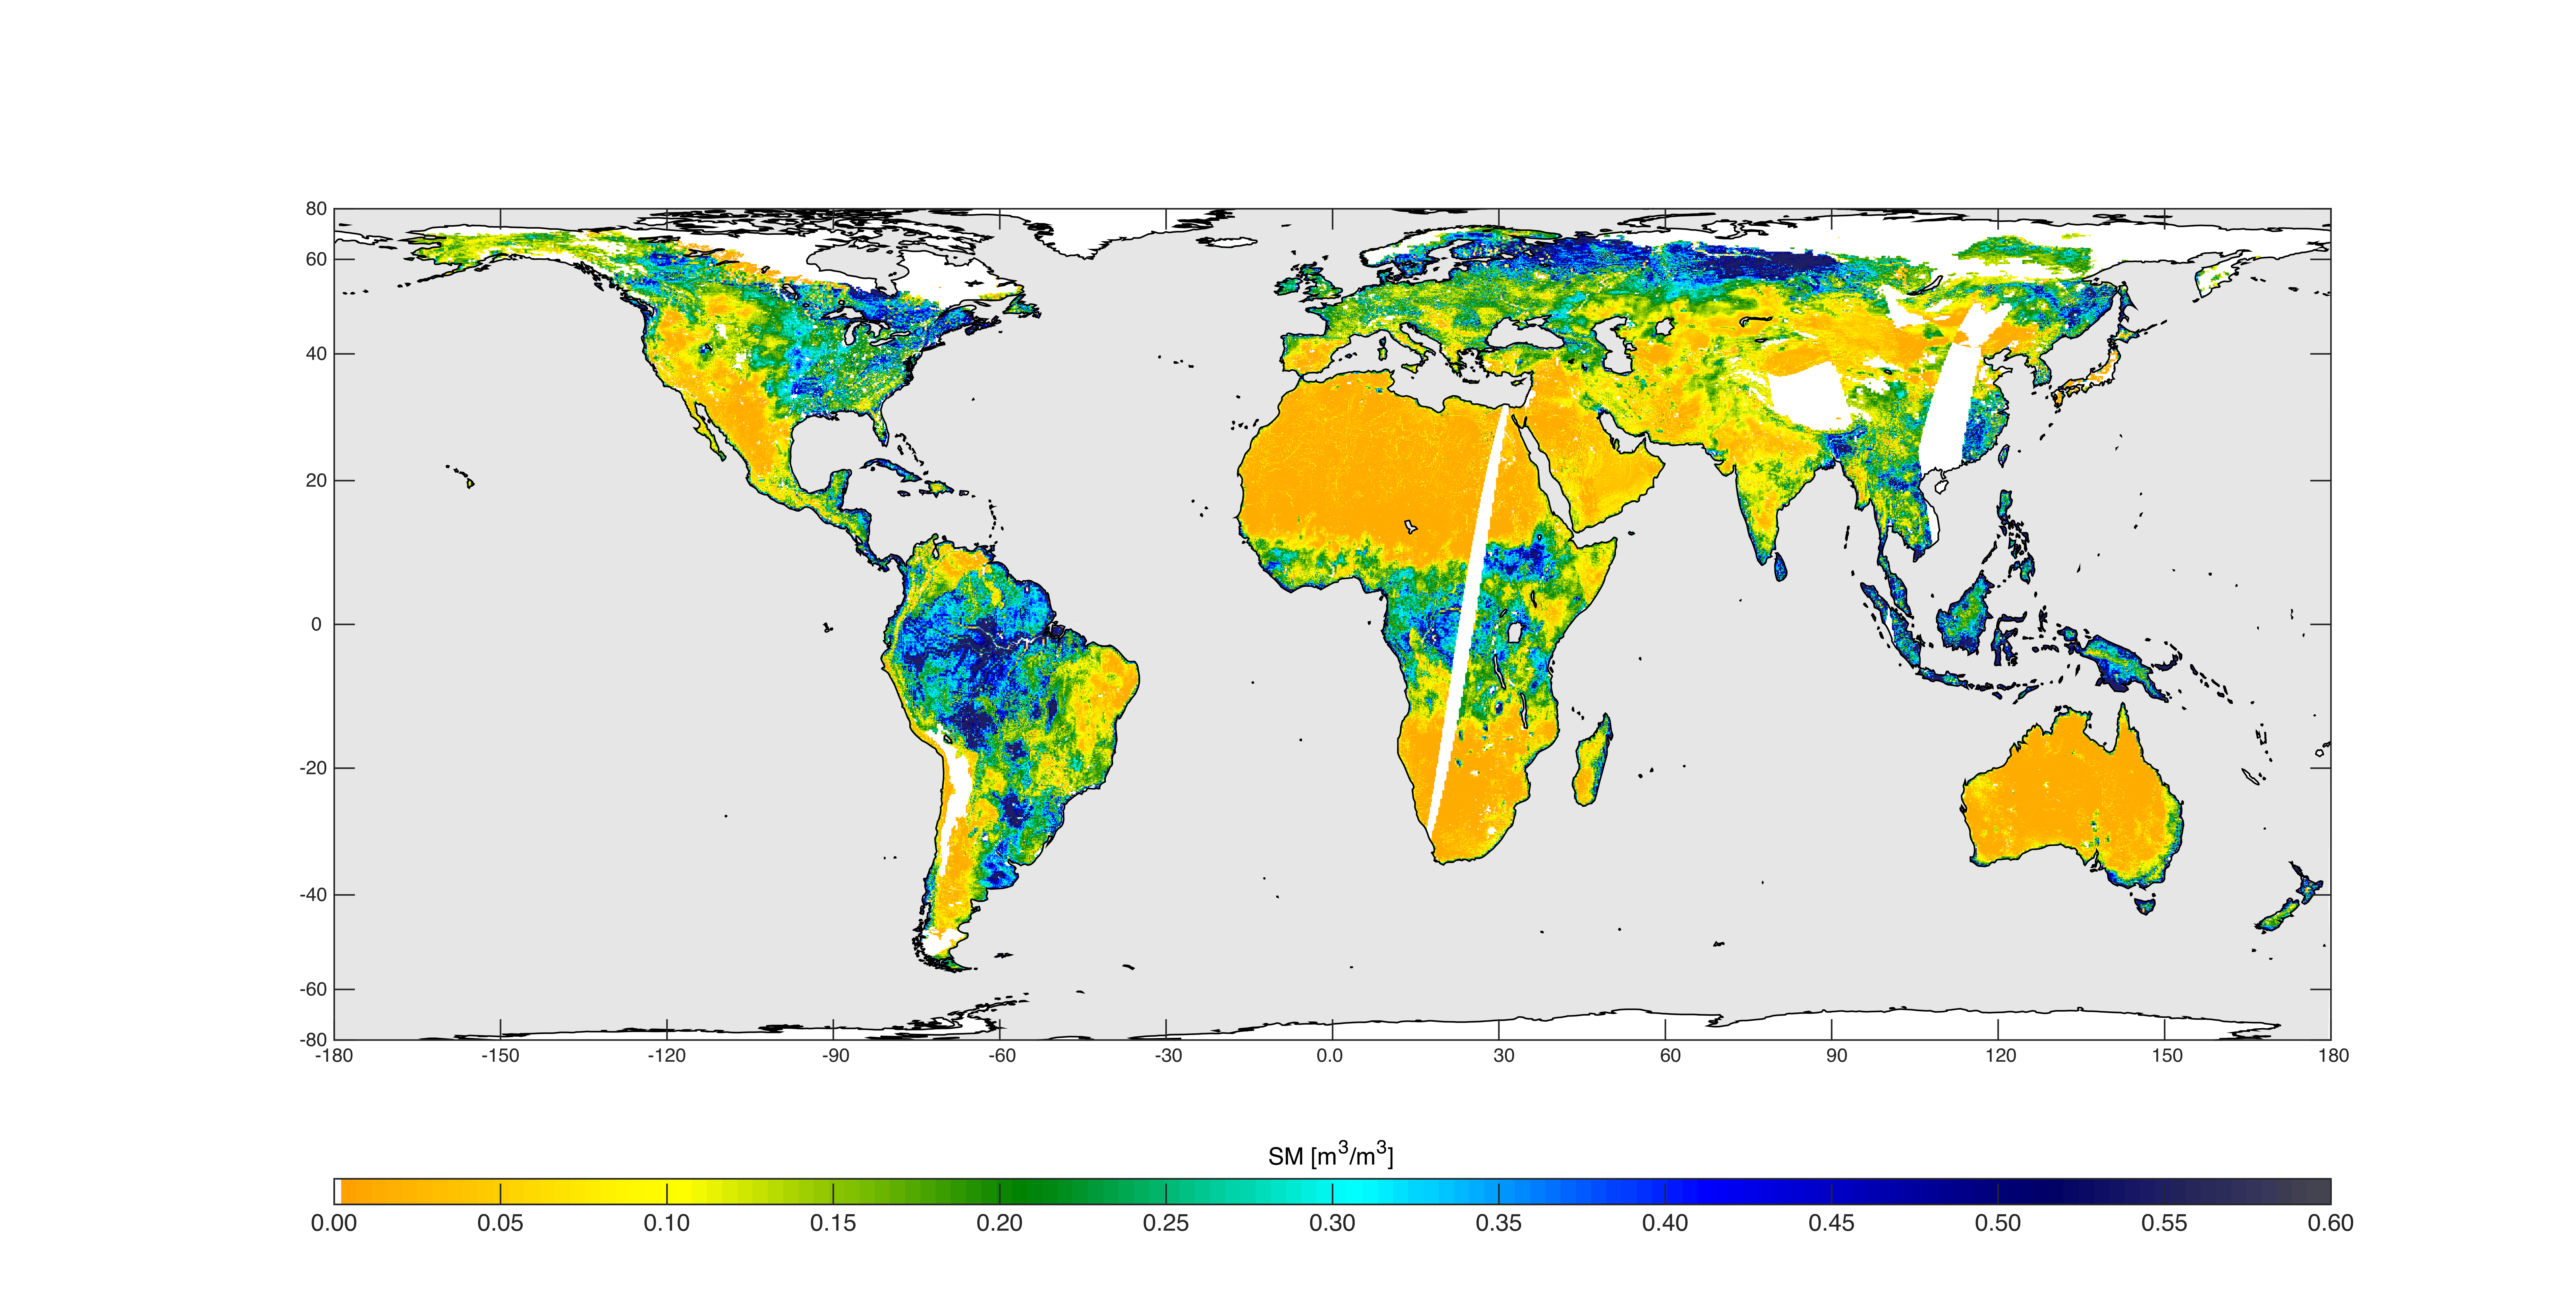

High-Resolution Global Soil Moisture Map

High-resolution global soil moisture map from SMAP’s combined radar and radiometer instruments, acquired between May 4 and May 11, 2015 during SMAP’s commissioning phase. The map has a resolution of 5.6 miles (9 kilometers). The data gap is due to turning the instruments on and off during testing.

SMAP is managed for NASA’s Science Mission Directorate in Washington by JPL with participation by NASA’s Goddard Space Flight Center, Greenbelt, Maryland. JPL is responsible for project management, system engineering, instrument management, the radar instrument, mission operations and the ground data system. Goddard is responsible for the radiometer instrument. Both centers collaborate on the science data processing and delivery of science data products to the Alaska Satellite Facility and the National Snow and Ice Data Center for public distribution and archiving. NASA’s Launch Services Program at NASA’s Kennedy Space Center in Florida is responsible for launch management. JPL is managed for NASA by the California Institute of Technology in Pasadena.

Credit: NASA/JPL-Caltech/GSFC